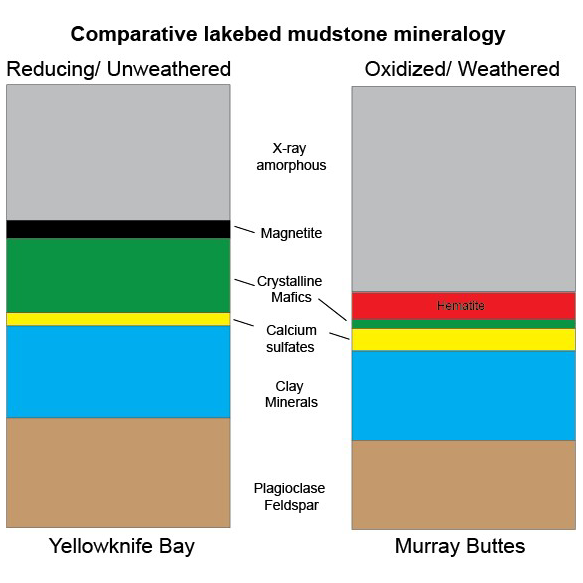

Mineral Content Comparison at Two Gale Crater Sites

This graphic shows proportions of minerals identified in mudstone exposures at the “Yellowknife Bay” location where NASA’s Curiosity Mars rover first analyzed bedrock, in 2013, and at the “Murray Buttes” area investigated in 2016.

Minerals were identified by X-ray diffraction analysis of sample powder from the rocks. The samples were acquired by drilling and delivered to the Chemistry and Mineralogy (CheMin) instrument inside the rover.

Two key differences in the Murray Buttes mudstone include hematite rather than magnetite, and far less abundance of crystalline mafic minerals, compared to the Yellowknife Bay mudstone composition. Hematite and magnetite are both iron oxide minerals, with hematite as a more oxidized one. That difference could result from the Murray Buttes mudstone layer experiencing more weathering than the Yellowknife Bay mudstone. More weathering could also account for the lower abundance of crystalline mafics, which are volcanic-origin minerals such as pyroxene and olivine.

The Yellowknife Bay site is on the floor of Gale Crater. The Murray Buttes site is on lower Mount Sharp, the layered mound in the center of the crater. A map at PIA21144 shows these locations.

Presented at the 2016 AGU Fall Meeting on Dec. 13. in San Francisco, CA.

NASA’s Jet Propulsion Laboratory, a division of Caltech in Pasadena, California, manages the Mars Science Laboratory Project for NASA’s Science Mission Directorate, Washington.

Credit: NASA/JPL-Caltech